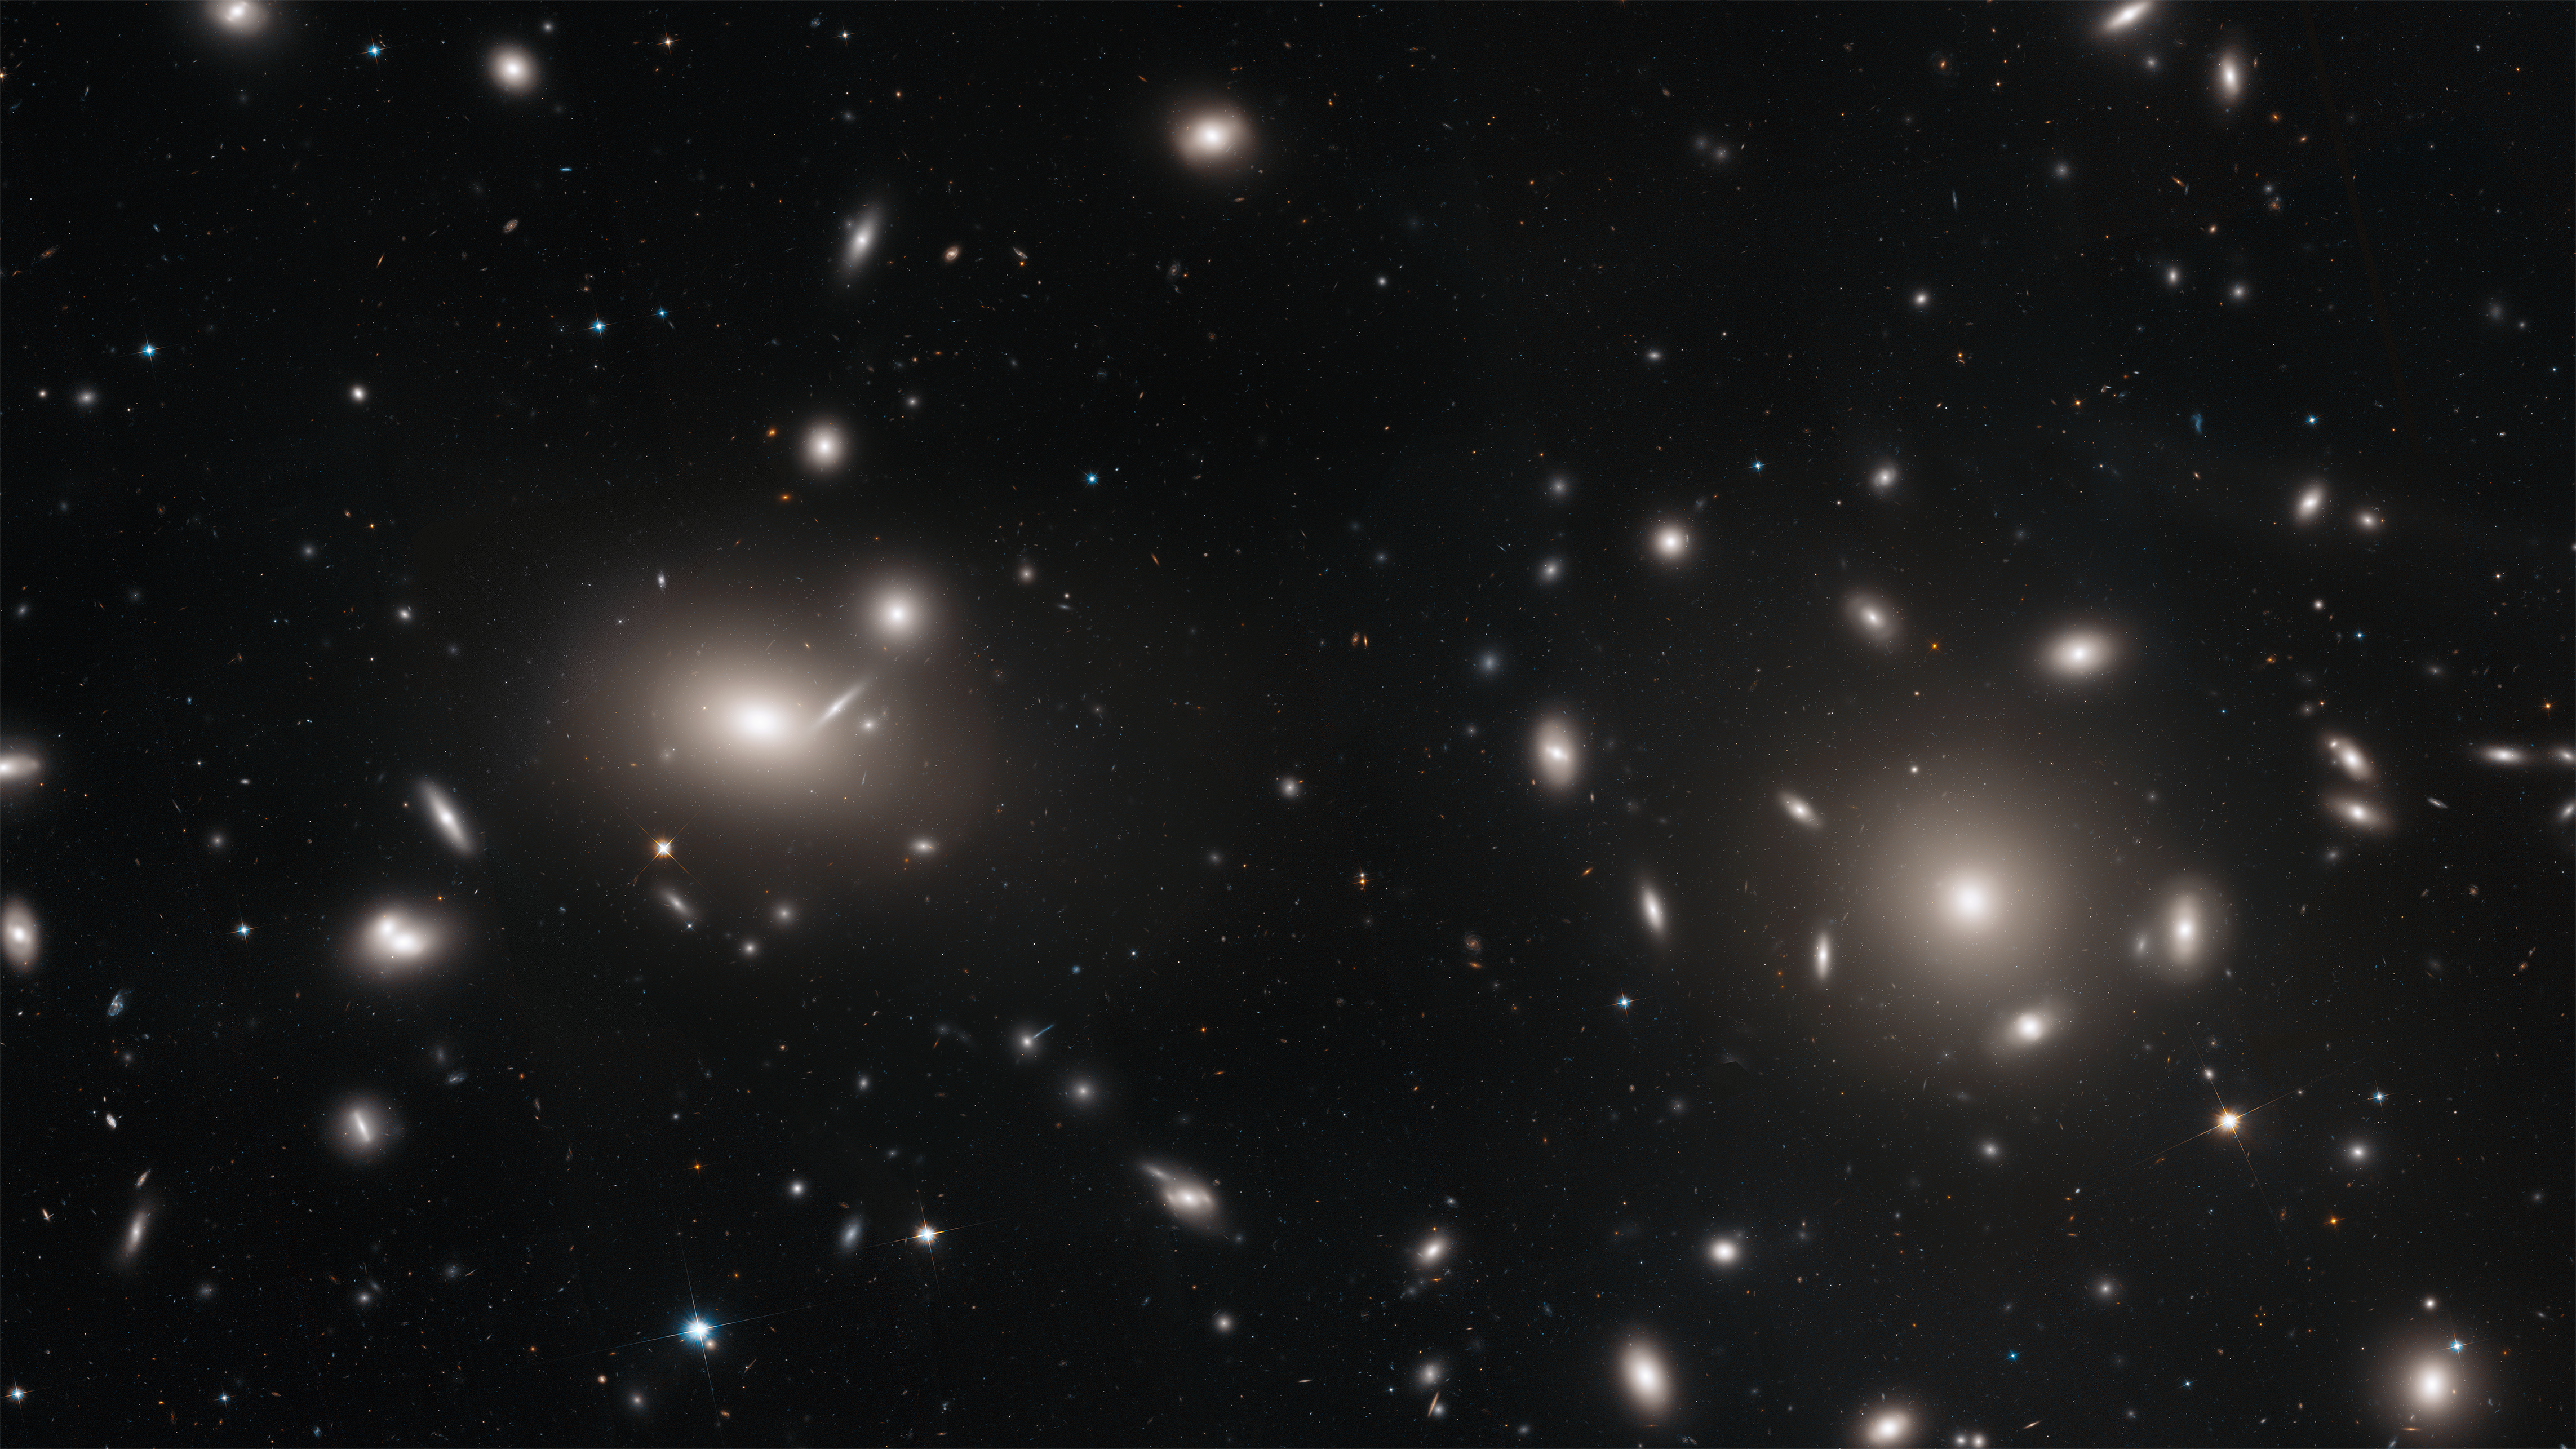

Coma Cluster Mosaic

This is a Hubble Space Telescope mosaic of a portion of the immense Coma cluster of over 1,000 galaxies, located 300 million light-years from Earth. Hubble's incredible sharpness was used to do a comprehensive census of the cluster's most diminutive members: a whopping 22,426 globular star clusters. Among the earliest homesteaders of the universe, globular star clusters are snow-globe-shaped islands of several hundred thousand ancient stars. The survey found the globular clusters scattered in the space between the galaxies. They have been orphaned from their home galaxies through galaxy tidal interactions within the bustling cluster. Astronomers will use the globular cluster field for mapping the distribution of matter and dark matter in the Coma galaxy cluster.

Credit: NASA, ESA, J. Mack (STScI), and J. Madrid (Australian Telescope National Facility)